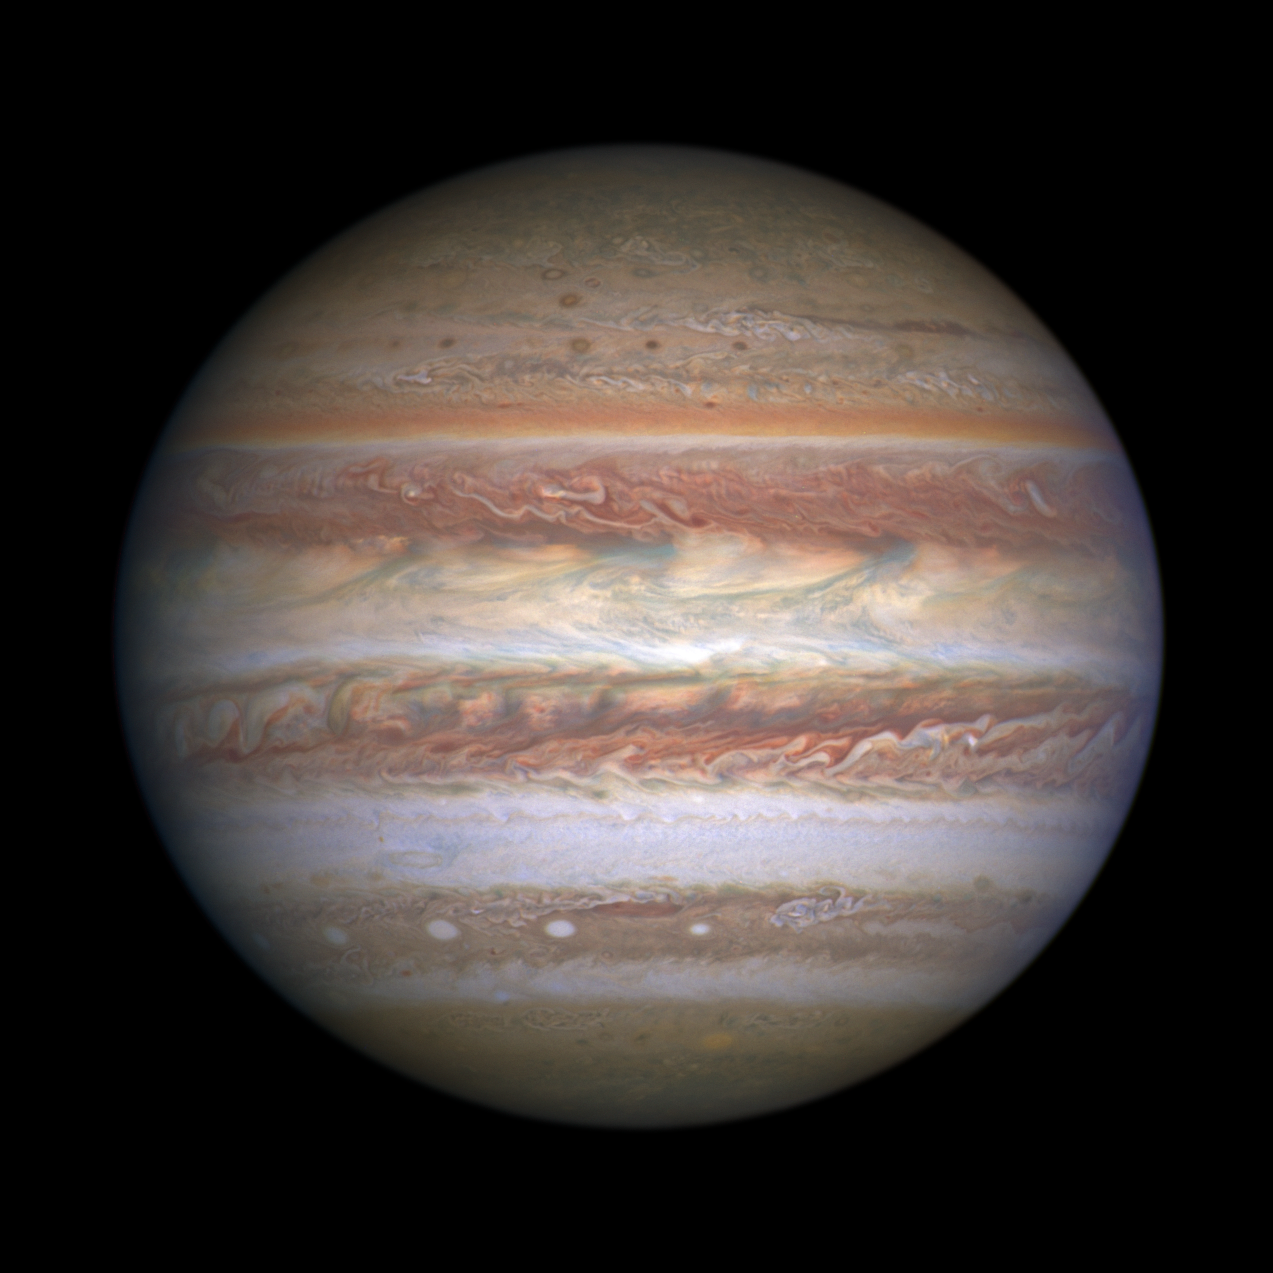

Jupiter (May 19, 2017)

This natural-color (visible light) image of Jupiter was captured by Hubble's Wide Field Camera 3 on May 19, 2017. This image was taken to coincide with the Juno spacecraft's sixth flyby of Jupiter (Perijove 6, or PJ 6). Wide-field imagery is used to provide context for Juno's much closer, more detailed observations.

Credit: NASA, ESA, and M.H. Wong (UC Berkeley)